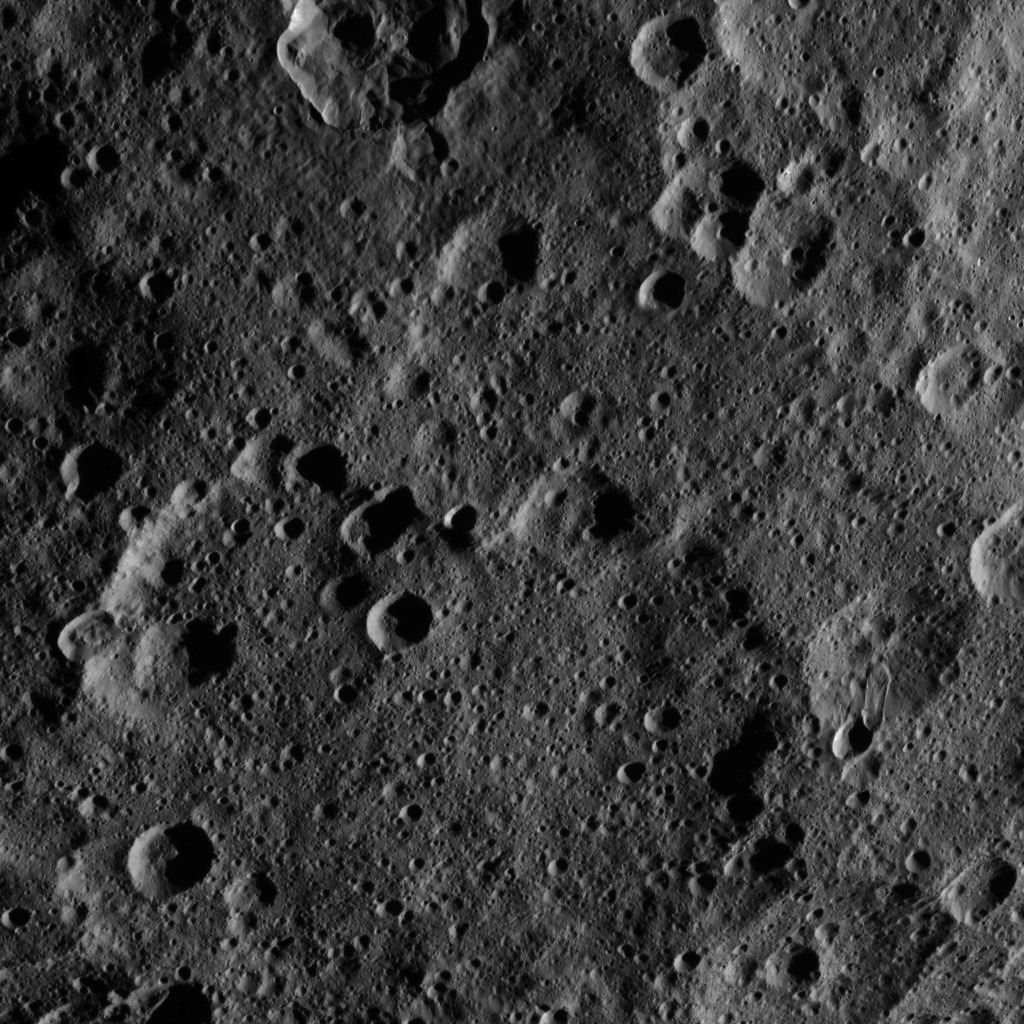

Dawn HAMO Image 36

This image, taken by NASA’s Dawn spacecraft, shows the surface of dwarf planet Ceres from an altitude of 915 miles (1,470 kilometers). The image was taken on September 20, 2015, and has a resolution of 450 feet (140 meters) per pixel.

Dawn’s mission is managed by JPL for NASA’s Science Mission Directorate in Washington. Dawn is a project of the directorate’s Discovery Program, managed by NASA’s Marshall Space Flight Center in Huntsville, Alabama. UCLA is responsible for overall Dawn mission science. Orbital ATK, Inc., in Dulles, Virginia, designed and built the spacecraft. The German Aerospace Center, the Max Planck Institute for Solar System Research, the Italian Space Agency and the Italian National Astrophysical Institute are international partners on the mission team.

Credit: NASA/JPL-Caltech/UCLA/MPS/DLR/IDA